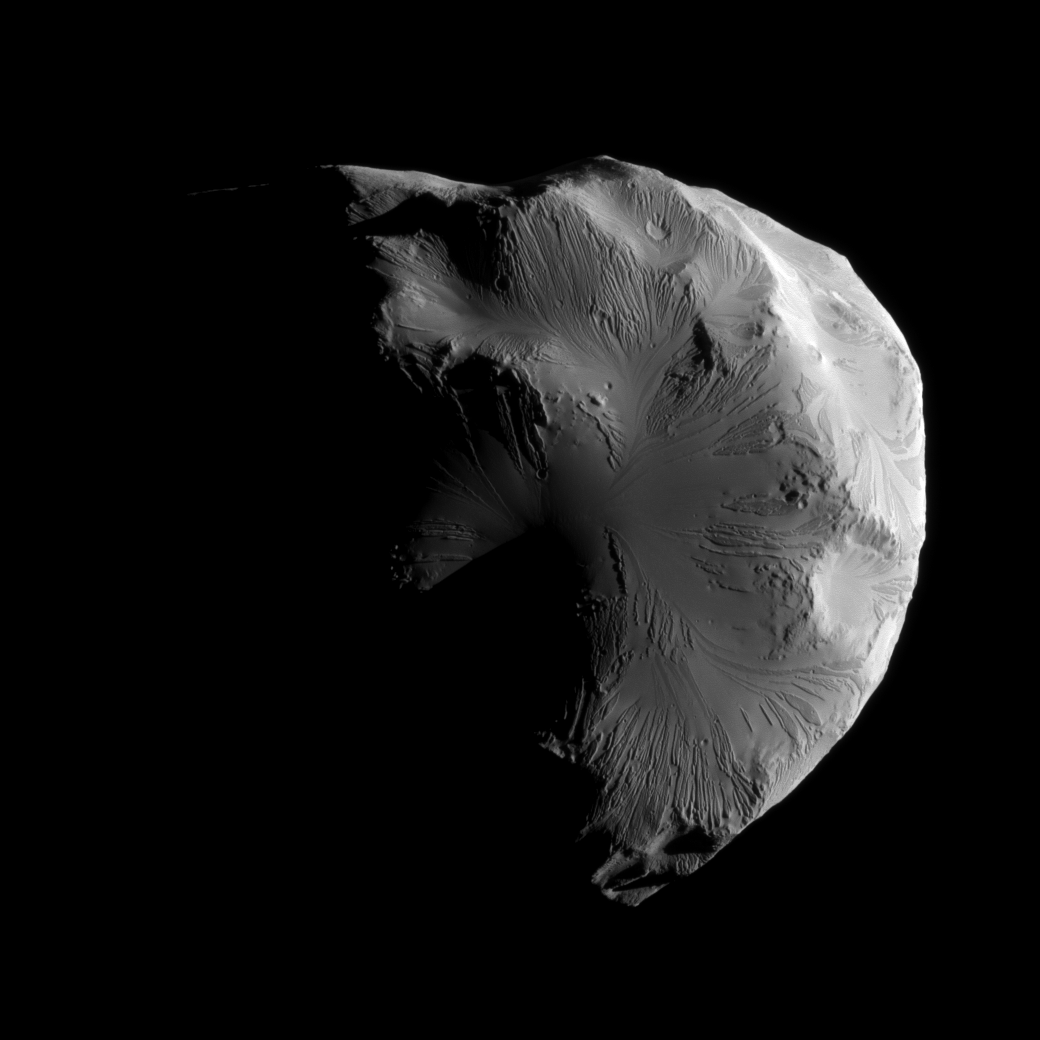

High-Res Helene

The Cassini spacecraft snapped this image of Saturn’s moon Helene while completing the mission’s second-closest encounter of the moon on June 18, 2011.

Although Cassini’s closest flyby of Helene was in March 2010 (see PIA12723 and PIA12653), this June 2011 flyby yielded some of the highest resolution images of the moon.

Lit terrain seen here is on the leading hemisphere of Helene (33 kilometers, or 21 miles across). North on Helene is up.

The image was taken in visible light with the Cassini spacecraft narrow-angle camera. The view was obtained at a distance of approximately 7,000 kilometers (4,000 miles) from Helene and at a Sun-Helene-spacecraft, or phase, angle of 104 degrees. Image scale is 42 meters (137 feet) per pixel.

The Cassini-Huygens mission is a cooperative project of NASA, the European Space Agency and the Italian Space Agency. The Jet Propulsion Laboratory, a division of the California Institute of Technology in Pasadena, manages the mission for NASA’s Science Mission Directorate, Washington, D.C. The Cassini orbiter and its two onboard cameras were designed, developed and assembled at JPL. The imaging operations center is based at the Space Science Institute in Boulder, Colo.

Credit: NASA/JPL-Caltech/Space Science Institute